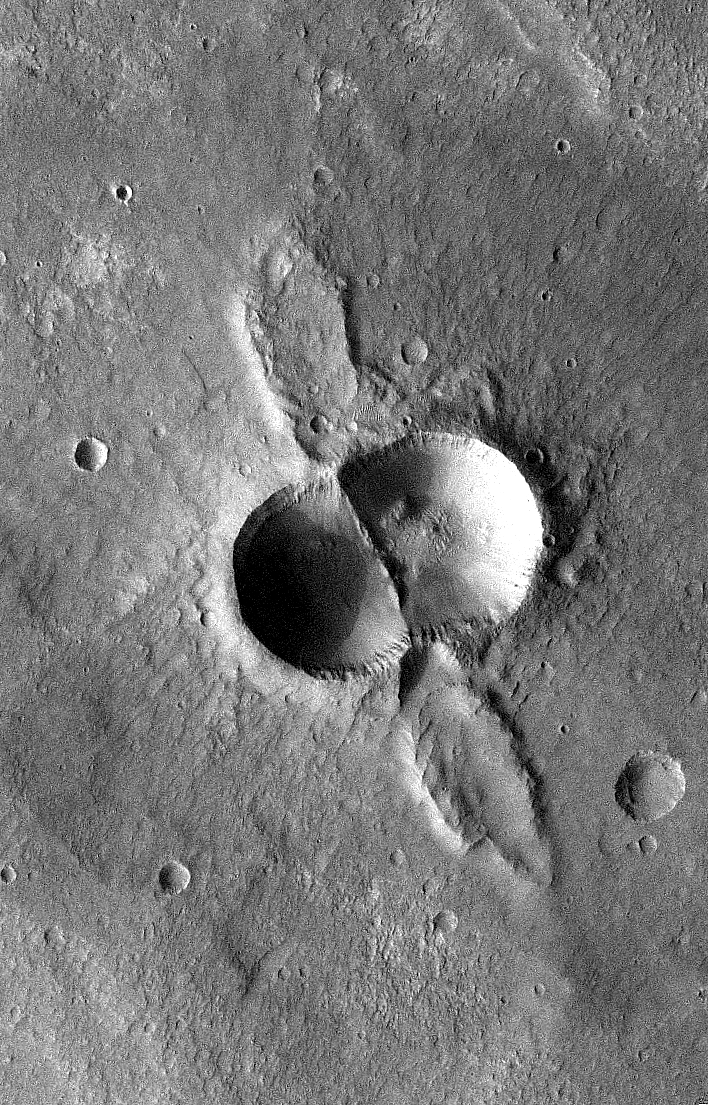

Mars Odyssey All Stars: Dual Crater

If a meteorite breaks in two shortly before hitting the ground, the typical bowl shape of a single impact crater becomes doubled. The two circular blast regions intersect, creating a straight wall separating the two craters. At the same time, “wings” of ejected debris shoot out to the side. The image covers an area 13 kilometers (8 miles) wide.

This picture was taken in May 2005 by the Thermal Emission Imaging System instrument on NASA’s Mars Odyssey orbiter and posted in a special December 2010 set marking the occasion of Odyssey becoming the longest-working Mars spacecraft in history.

NASA’s Jet Propulsion Laboratory manages the 2001 Mars Odyssey mission for NASA’s Science Mission Directorate, Washington, D.C. The Thermal Emission Imaging System (THEMIS) was developed by Arizona State University, Tempe, in collaboration with Raytheon Santa Barbara Remote Sensing. The THEMIS investigation is led by Dr. Philip Christensen at Arizona State University. Lockheed Martin Astronautics, Denver, is the prime contractor for the Odyssey project, and developed and built the orbiter. Mission operations are conducted jointly from Lockheed Martin and from JPL, a division of the California Institute of Technology in Pasadena.

Credit: NASA/JPL-Caltech/ASU